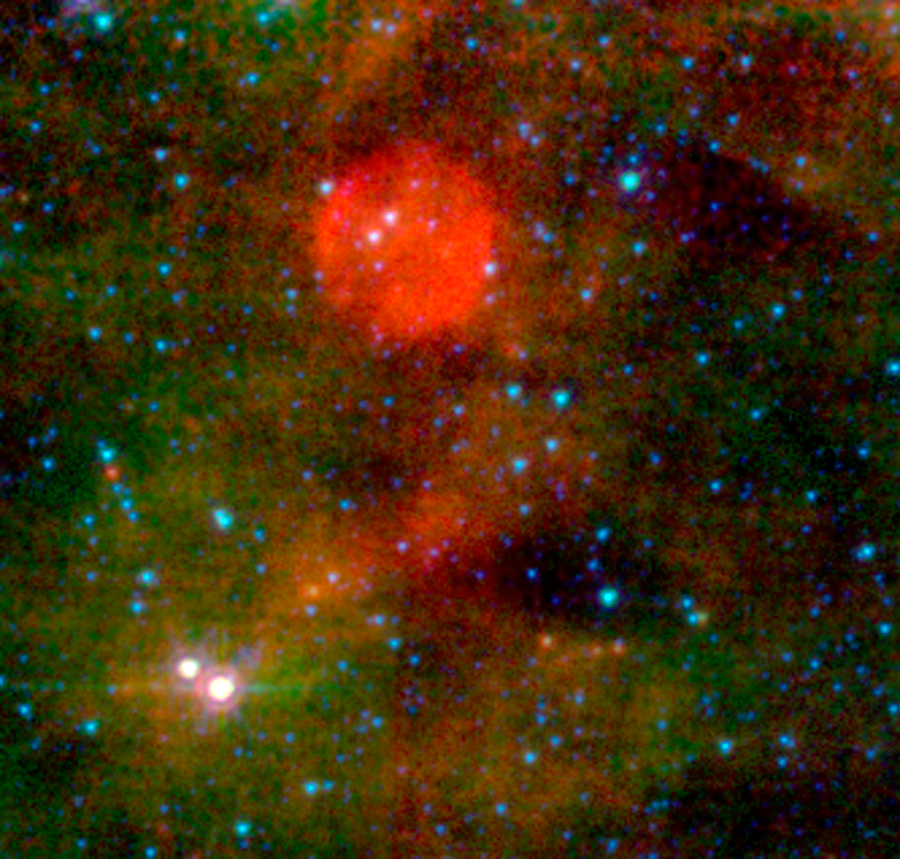

The (Almost) Invisible Aftermath of a Massive Star's Death

For the universe's biggest stars, even death is a show. Massive stars typically end their lives in explosive cataclysms, or supernovae, flinging abundant amounts of hot gas and radiation into outer space. Remnants of these dramatic deaths can linger for thousands of years and be easily detected by professional astronomers.

However, not all stars like attention. Thirty thousand light-years away in the Cepheus constellation, astronomers think they've found a massive star whose death barely made a peep. Remnants of this shy star's supernova would have gone completely unnoticed if the super-sensitive eyes of NASA's Spitzer Space Telescope hadn't accidentally stumbled upon it.

Unlike most supernova remnants, which are detectable at a variety of wavelengths ranging from radio to X-rays, this source only shows up in mid-infrared images taken by Spitzer's Multiband Imaging Photometer (MIPS). The remnant can be seen as a red-orange blob at the center of the picture. Although companion visible-light and near-infrared images capture the exact same region of space, the source is completely invisible in both pictures.

Astronomers suspect that the remnant's elusiveness is due to its location away from our Milky Way galaxy's dusty main disk, which contains most of the galaxy's stars. A supernova is most noticeable when the material expelled during the star's furious death throes violently collides with surrounding dust. Since the shy star sits away from the galaxy's dusty and crowded disk, the hot gas and radiation it flung into space had little surrounding material to crash into. Thus, it is largely invisible at most wavelengths. MIPS did not need dust to see the remnant. The mid-infrared instrument was able to directly detect the oxygen-rich gas from the supernova's explosive death throes.

In this image, starlight captured at 4.5 microns is represented in blue, 8-micron light from dust is green and light from 24 microns in red. The image combines the Spitzer infrared array camera data with the multiband imaging photometer data.

Credit: NASA/JPL-Caltech/P. Morris (NHSC)